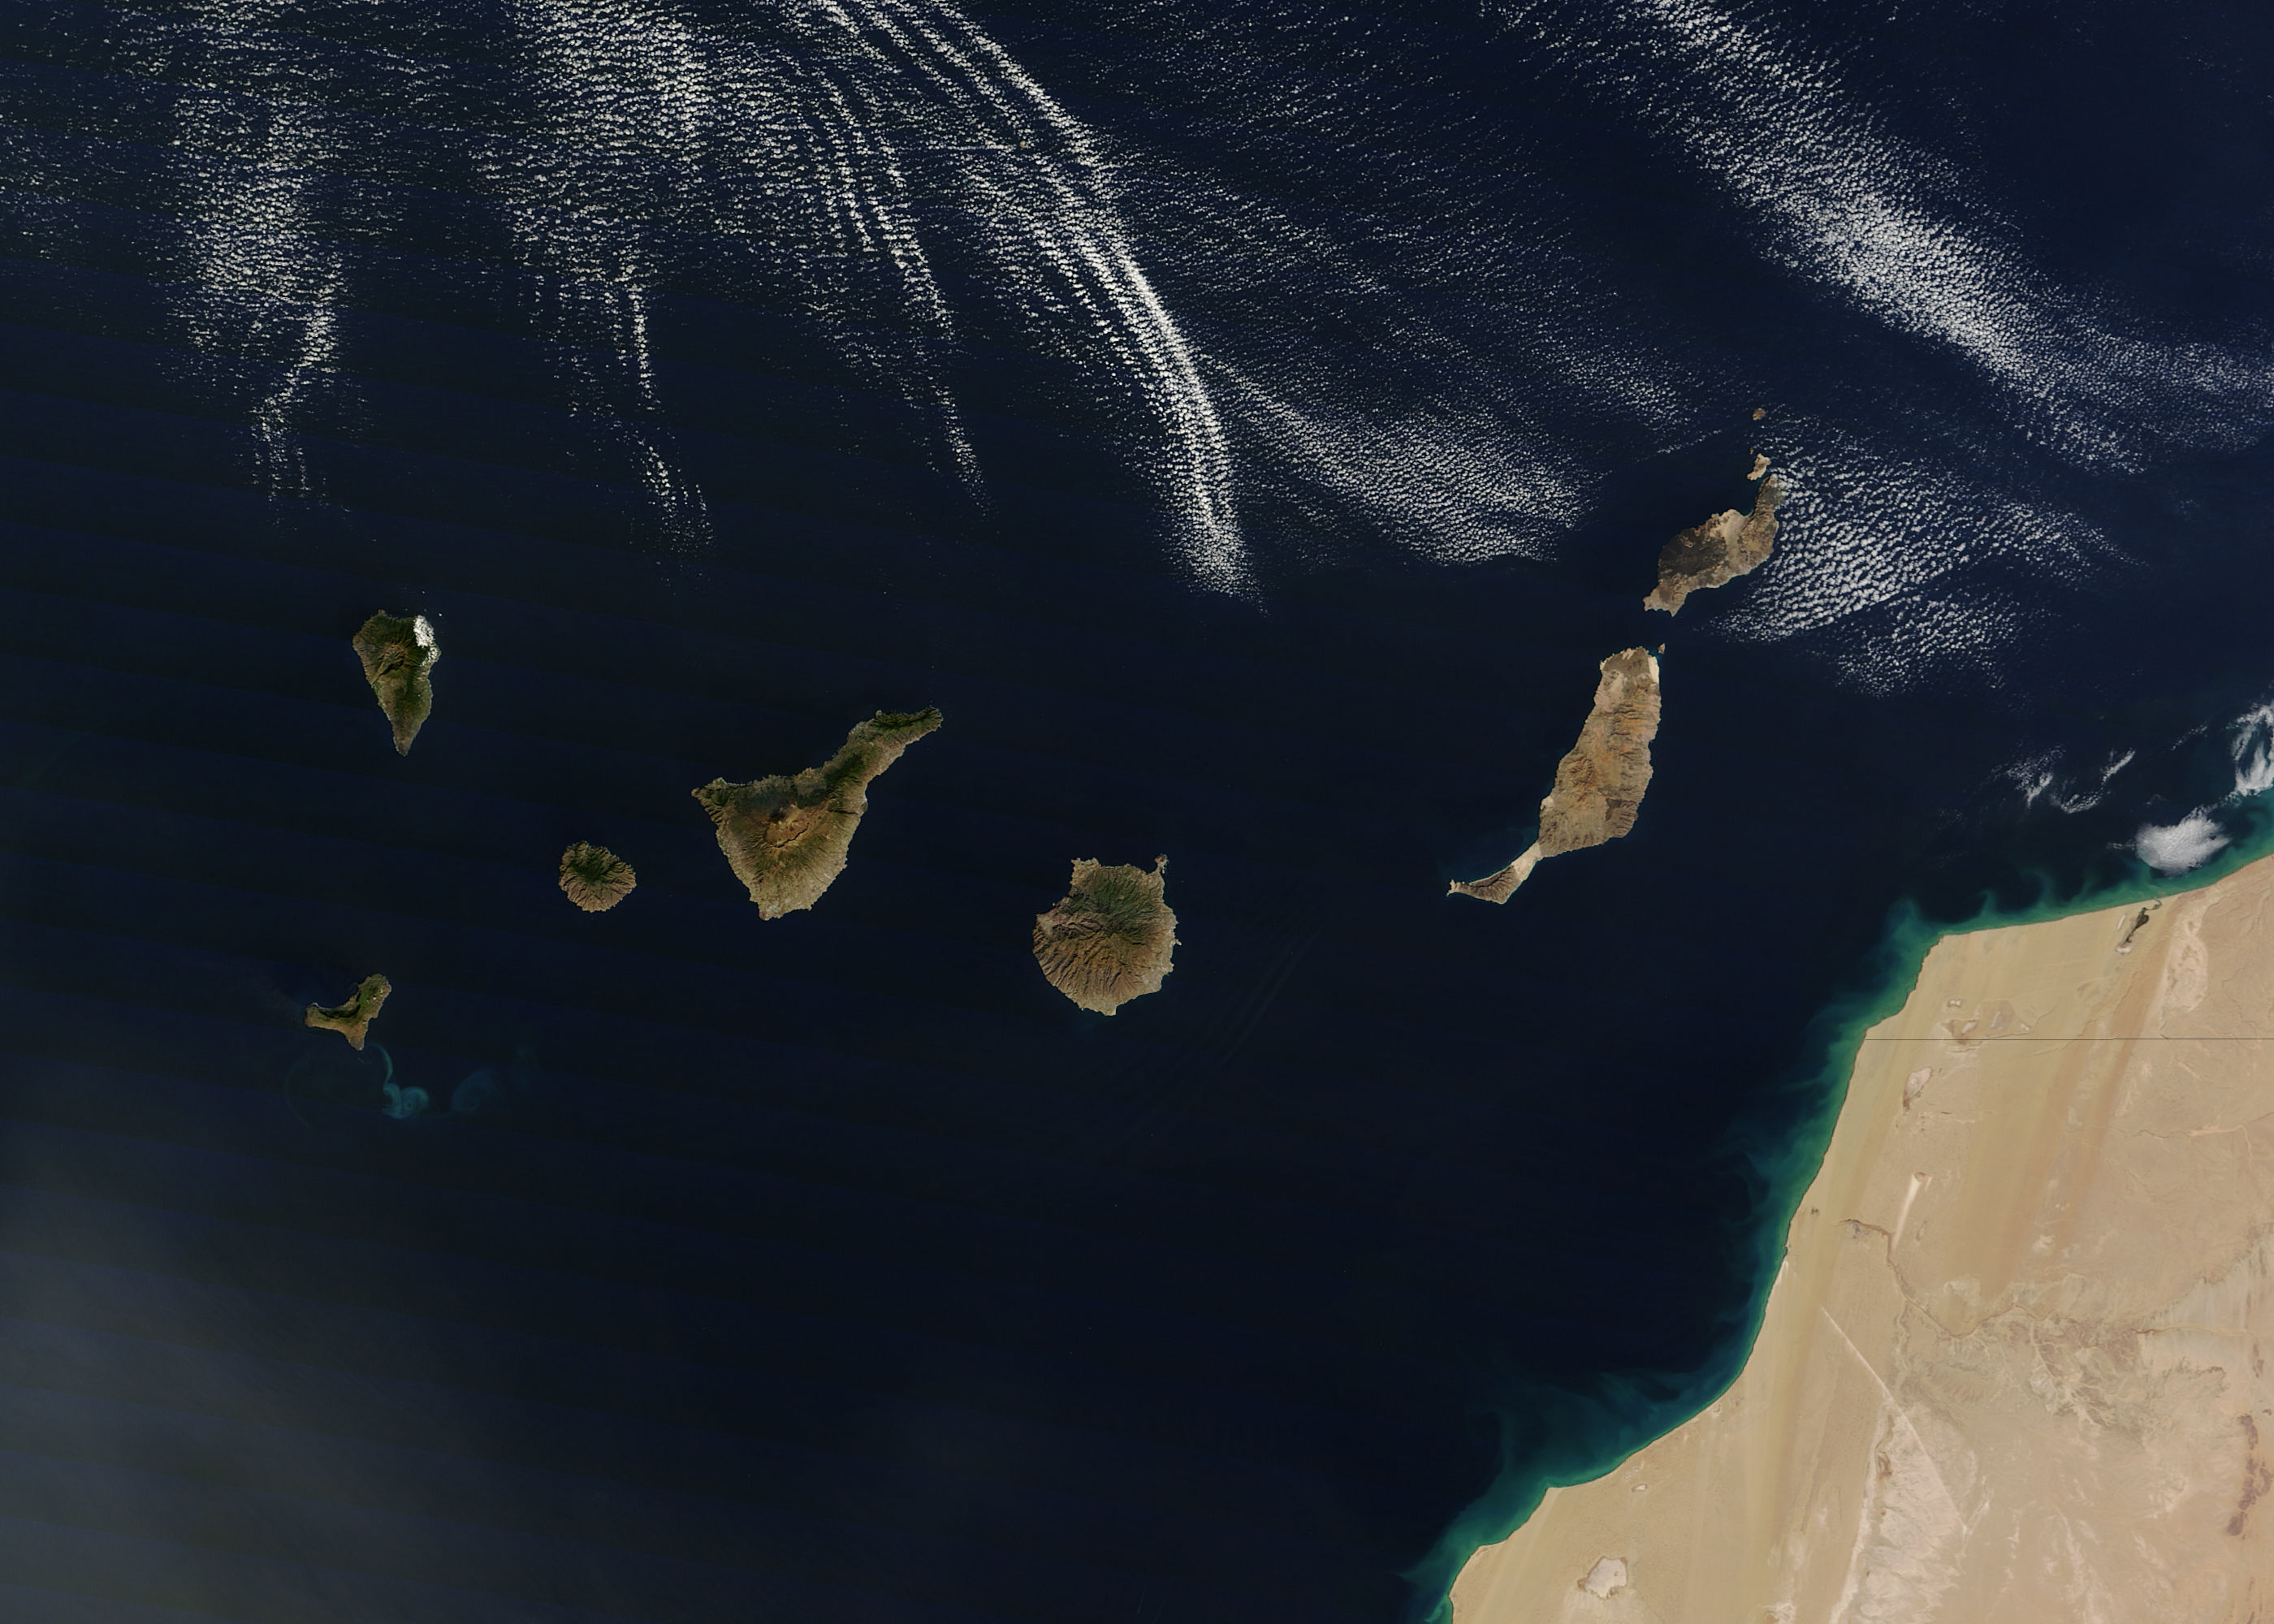

Canary Islands

NASA image acquired December 21, 2011 The rugged landscape of the Canary Islands stood out in sharp contrast to the smooth blue waters of the Atlantic Ocean and the flat tan land of northwestern Africa on December 21, 2011, when the Moderate Resolution Imaging Spectroradiometer (MODIS) aboard the Terra satellite captured this true-color image. The Canary Islands are a group of seven large islands and several smaller islets, all volcanic in origin. The eastern edge of the chain lies only 100 kilometers from the coasts of Morocco and Western Sahara, and the chain stretches for about 500 kilometers across the Atlantic. All the islands are mountainous, and Tenerife, the central island in this image is home to Pico de Teinde, the highest peak, which rises 12,198 feet (3,718 meters) above sea level. From east to west, the islands are named Lanzarote, Fuerteventura, Gran Canaria, Tenerife, La Gomera, La Palmera and El Hierro. A bright swirl of peacock blue marks the ocean south of El Hierro, a stain on the sea from an ongoing eruption of a volcano under the waters.

Credit: NASA/GSFC/Jeff Schmaltz/MODIS Land Rapid Response Team